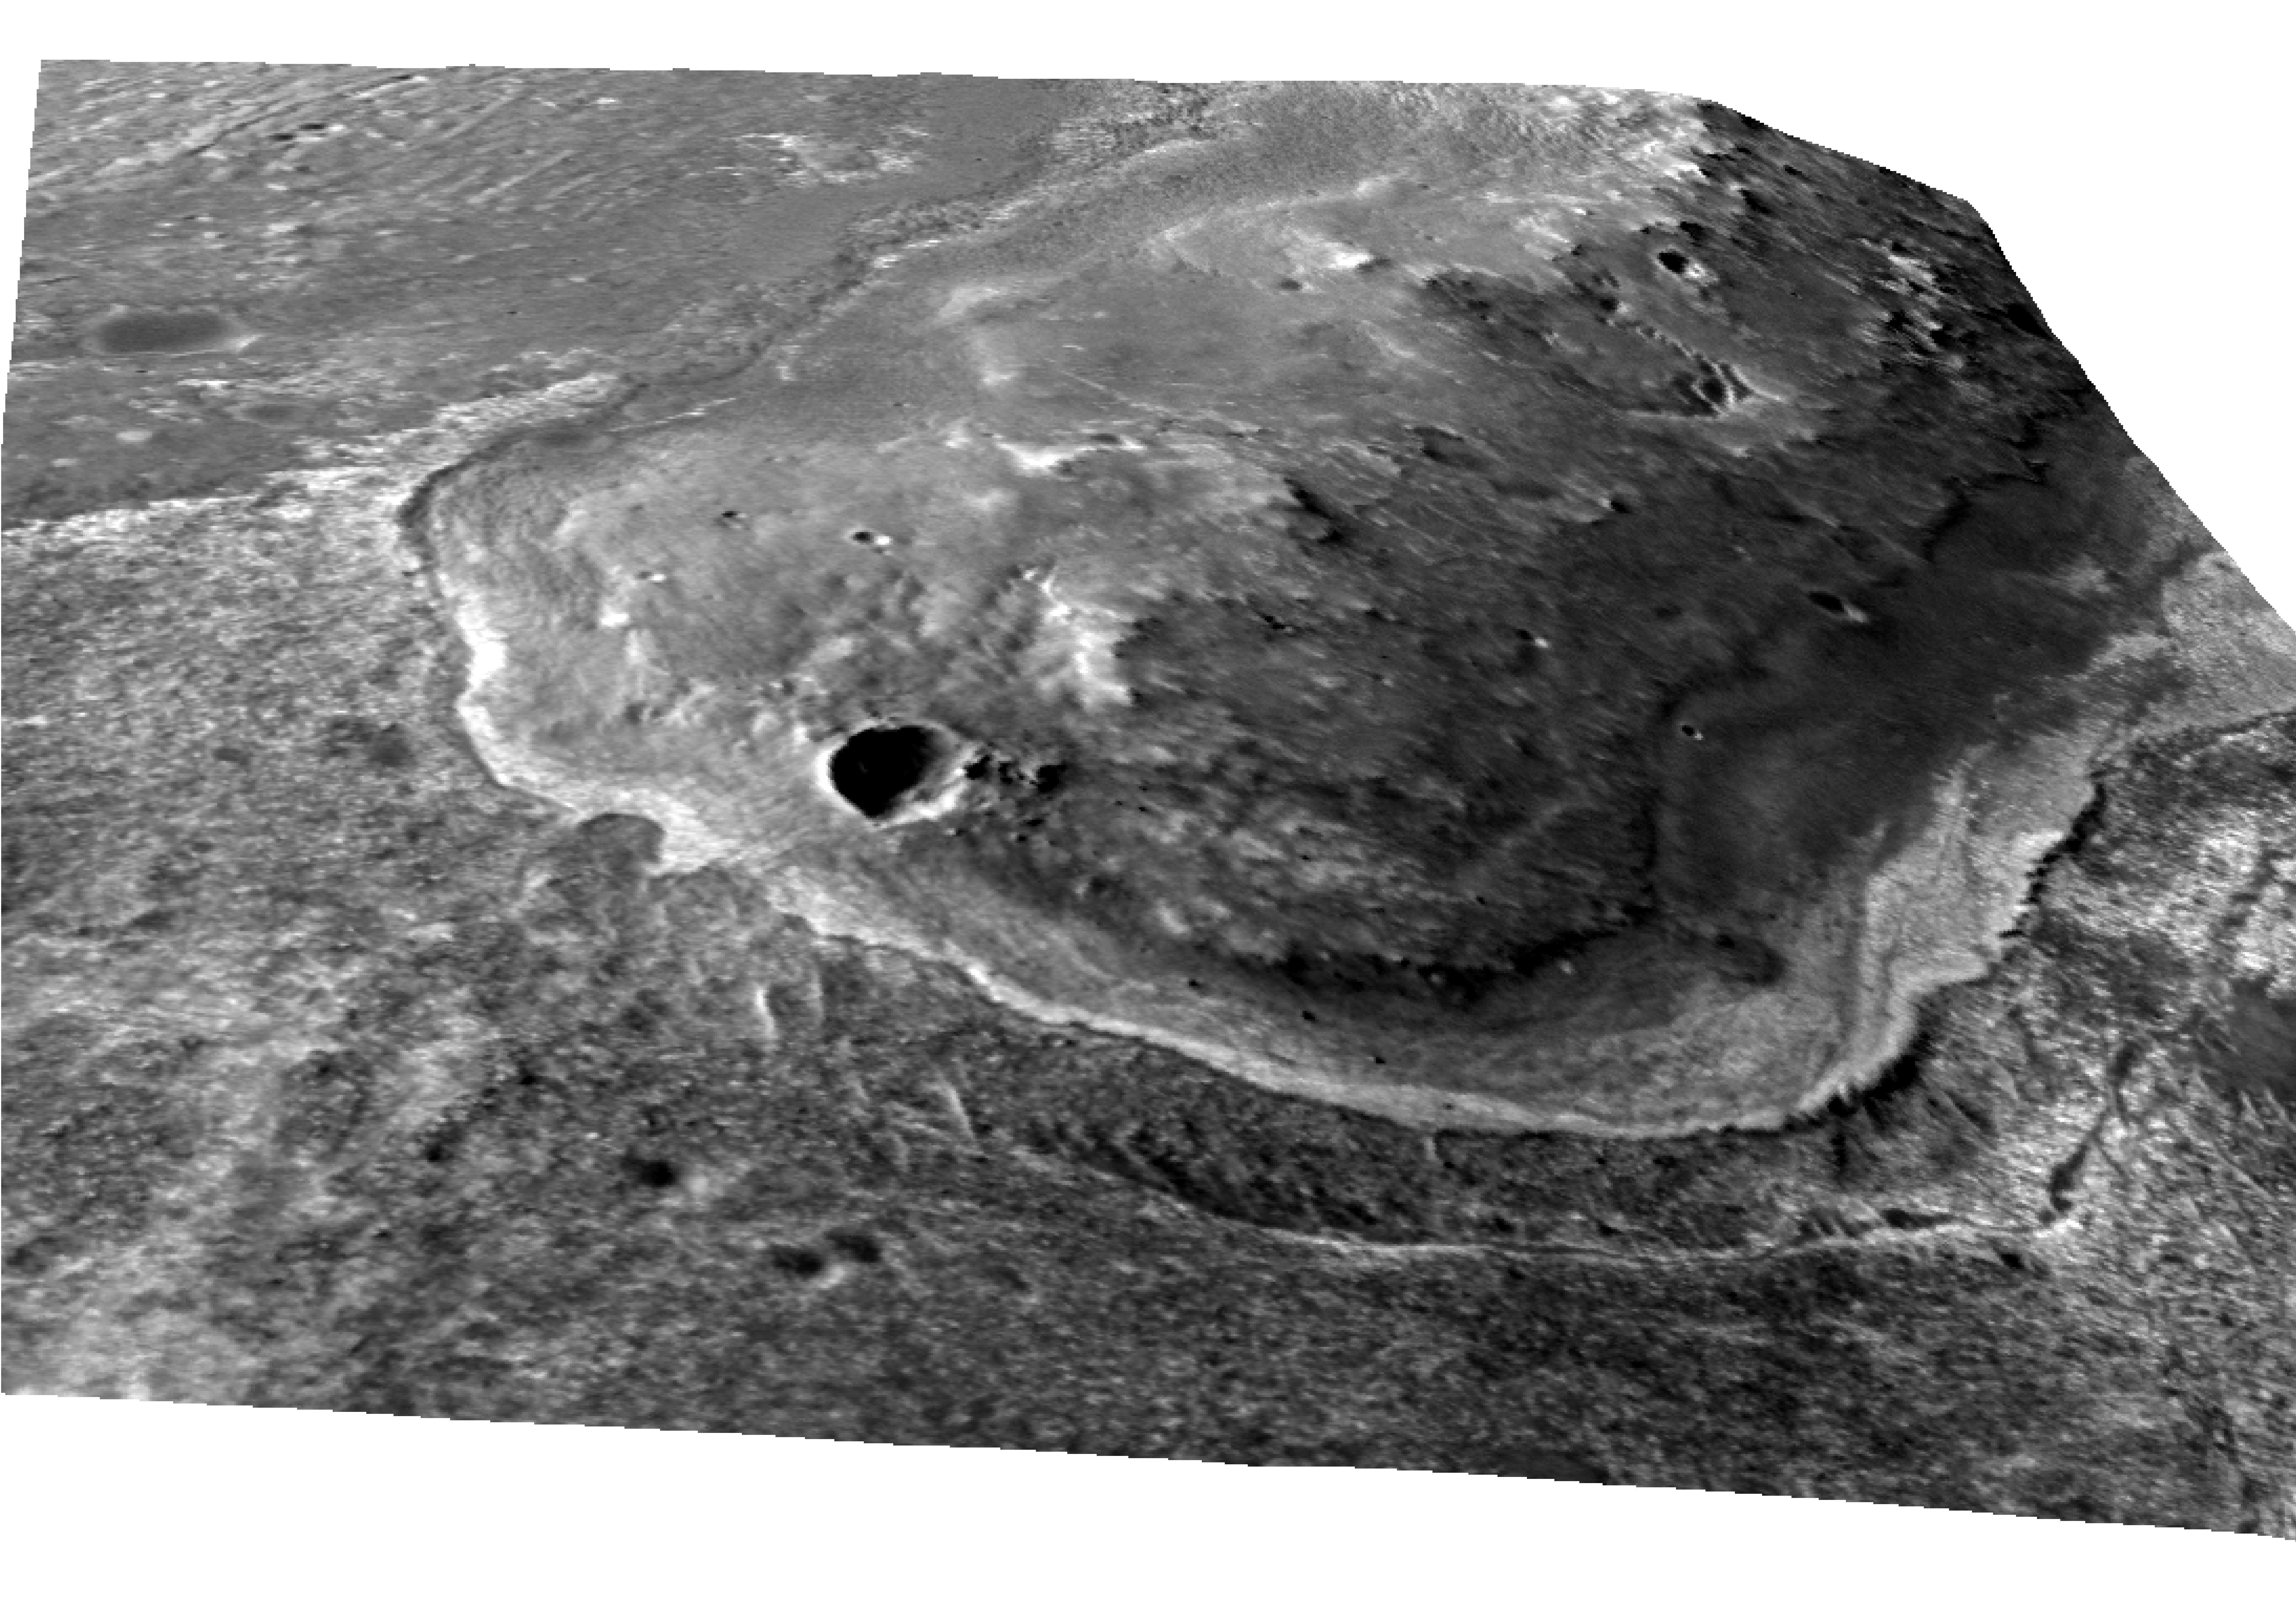

Opportunity’s First Goal at Endeavour Crater: ‘Spirit Point’

Annotated Image

This oblique view with moderate vertical exaggeration shows the portion of the rim of Endeavour crater given the informal name “Spirit Point.” This is the location where the team operating NASA’s Mars Exploration Rover Opportunity plans to drive the rover to its arrival at the Endeavour rim.

Endeavour crater has been the rover team’s destination for Opportunity since the rover finished exploring Victoria crater in August 2008. Endeavour, with a diameter of about 14 miles (22 kilometers), offers access to older geological deposits than any Opportunity has seen before. The western rim of Endeavour has a series of ridges. Spirit Point is the southern edge of a ridge called “Cape York.”

This view, as if looking toward the north from an aircraft over the western edge of Endeavour, was created from computer modeling based on a stereo pair of images taken by the High Resolution Imaging Science Experiment (HiRISE) camera on NASA’s Mars Reconnaissance Orbiter. The vertical dimension is exaggerated three-fold, compared to horizontal dimensions. For scale, the Cape York ridge is about 400 feet (about 120 meters) across. Between this ridge and the next ridge segment of the rim to the south lies a gap informally named “Botany Bay.”

Opportunity and its twin, Spirit, completed their three-month prime missions in April 2004 and continued operations in bonus extended missions. Spirit stopped communicating in March 2010 as energy available to the rover declined. Calling Opportunity’s first Endeavour contact site Spirit Point honors the accomplishments of the Spirit mission. The Mars Reconnaissance Orbiter reached Mars in 2006, completed its prime mission in 2010, and is also working in an extended mission. NASA’s Jet Propulsion Laboratory, a division of the California Institute of Technology in Pasadena, manages the Mars Exploration Rover Project and the Mars Reconnaissance Orbiter for the NASA Science Mission Directorate, Washington. The University of Arizona, Tucson, operates the orbiter’s HiRISE camera, which was built by Ball Aerospace & Technologies Corp., Boulder, Colo.

Credit: NASA/JPL-Caltech/Univ. of Arizona